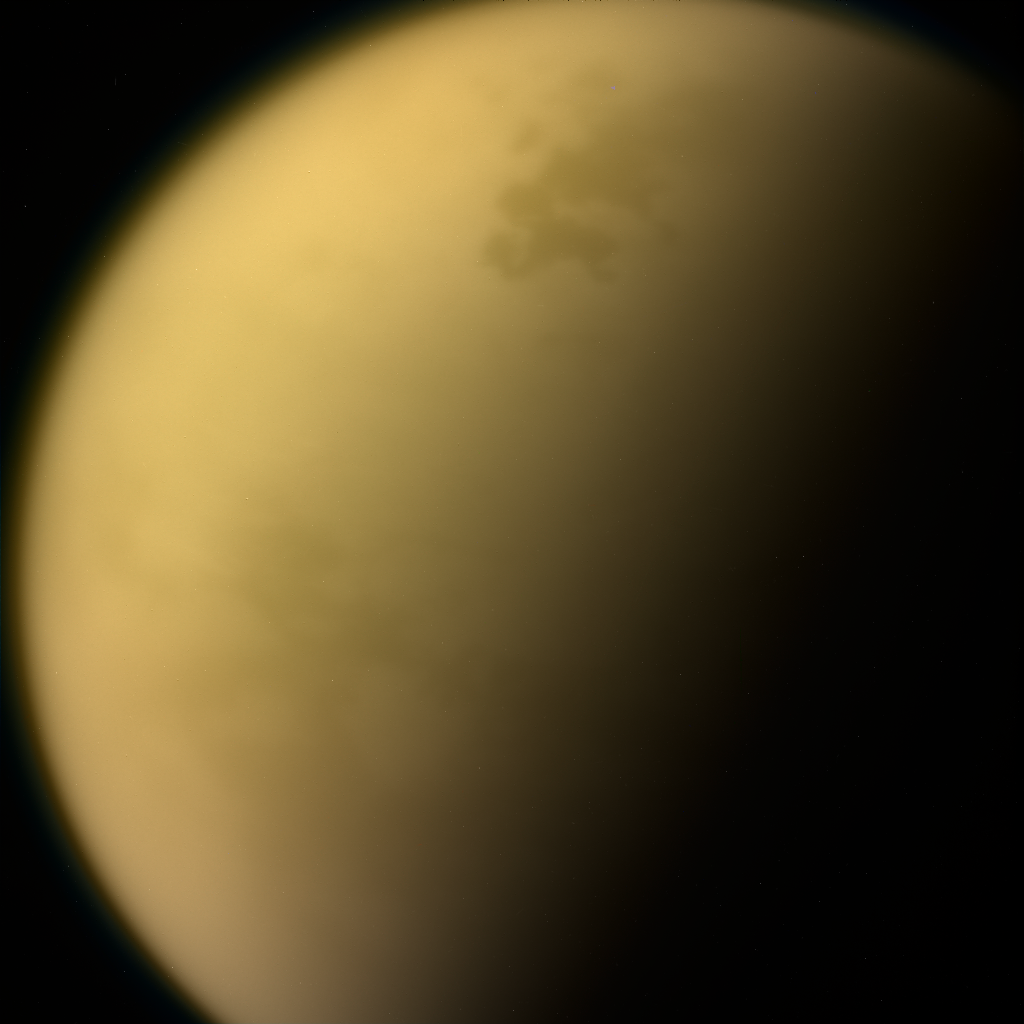

Titan (Cassini)

Hazy layers of hydrocarbons enshroud Saturn’s moon, Titan. On its surface, methane rivers flow into tar-edged seas. This image was captured by the Cassini spacecraft in 2017.

Credit: Image: NASA, Caltech, SSI